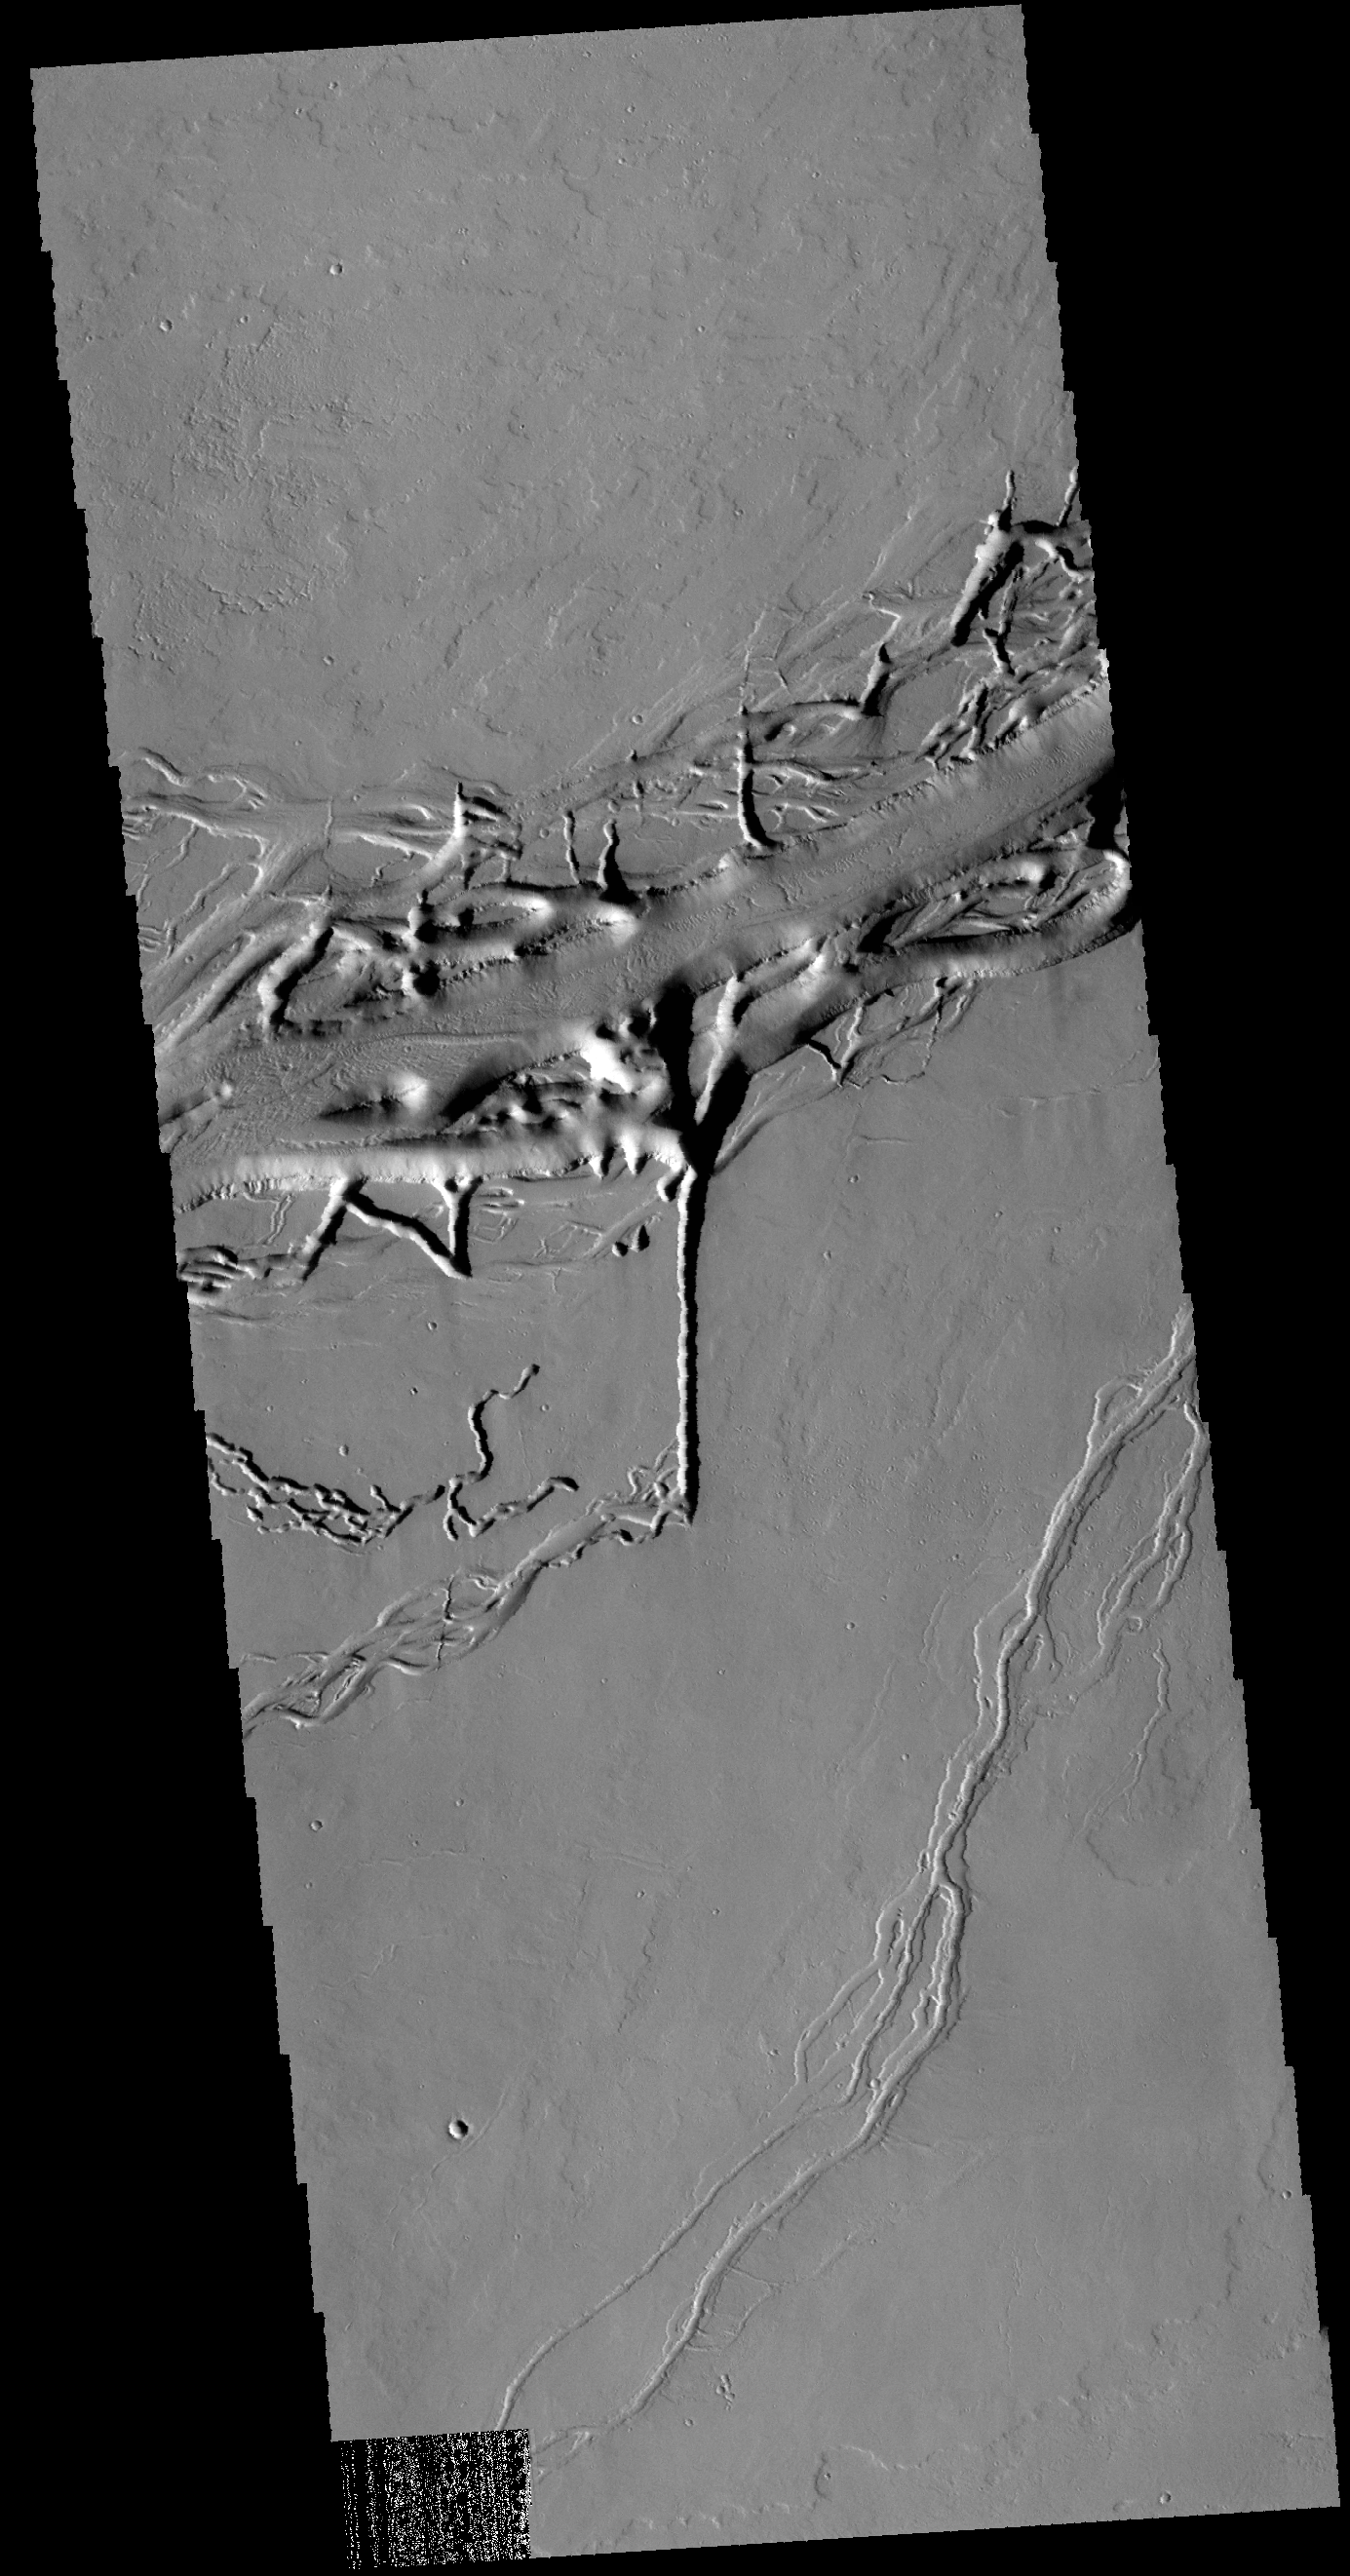

More Olympica Fossae

Today’s VIS image is of a different part of Olympica Fossae from the previous image. In this region lava channels dominate. The complex interaction of volcanic and tectonic processes is illustrated by the central feature in this image. The linear (vertical) tectonic feature terminates and forms a volcanic channel heading to the left side of the image. The entire Tharsis region contains many examples of the complex interaction of volcanic and tectonic processes.

Credit: NASA/JPL-Caltech/ASU